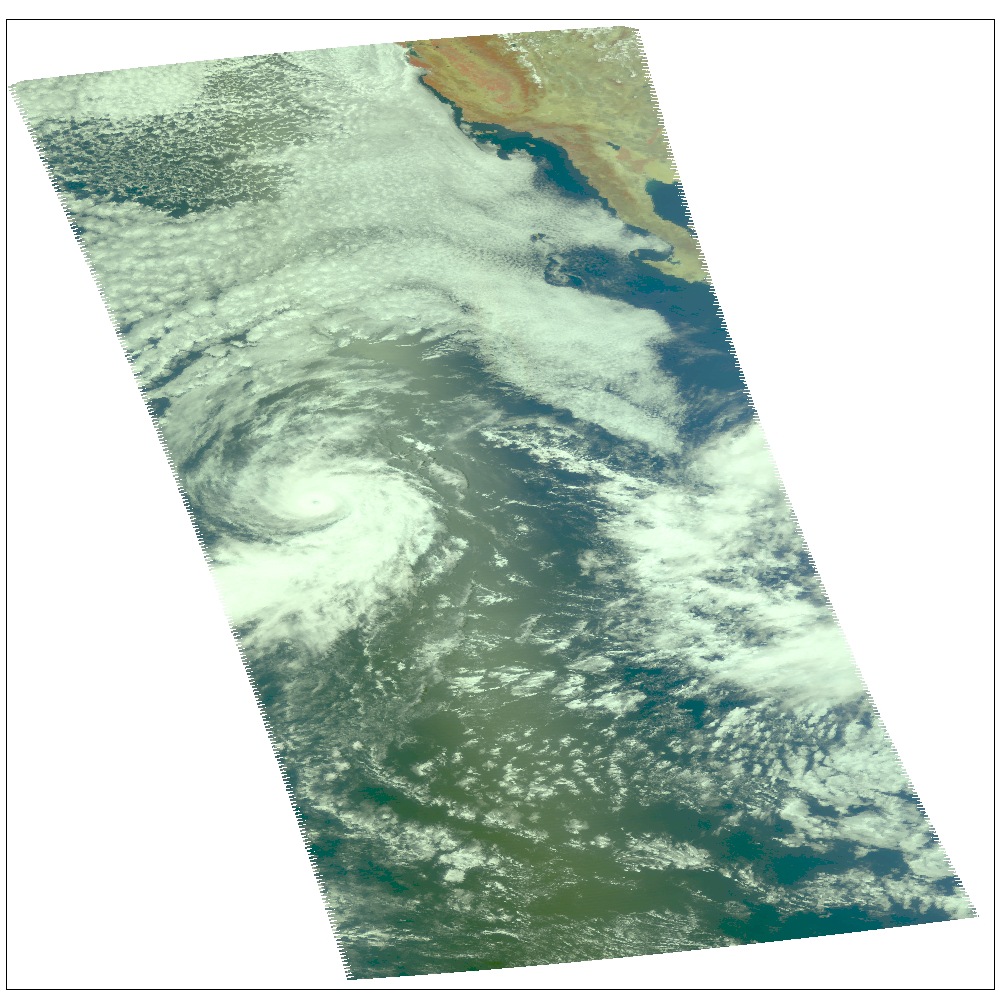

Hurricane Darby off the Pacific Coast of Mexico

Hurricane Darby as observed by NASA’s spaceborne Atmospheric Infrared Sounder (AIRS). This daylight image of Hurricane Darby on July 28 was made with the visible sensor in the AIRS instrument suite. After reaching sustained winds on July 27 of 100 knots (115 mph) with gusts to 120 knots (138 mph), the intensity of the storm is now lowered to 75 knots (86 mph). Located in the eastern north Pacific Ocean located about 1,165 miles west-southwest of the southern tip of Baja California, the storm continues its west/northwest path at 14 knots (16mph). Figure 1 is a daylight snapshot from AIRS visible/near-infrared sensor before Darby became a tropical storm. Darby is in the upper right-hand corner. Circulation is not apparent because the storm was not organized sufficiently to allow the nascent eye to appear. At this time, winds were approximately 35 mph. Figure 2 is an AIRS infrared image. Darby falls on the edge of two AIRS data granules, which have been “stitched” together in this image. Storm intensity is lowered to 75 knots (86 mph), down from 100 knots (115 mph).

Frame from July 27 movie, slicing down the atmosphere with the AIRS infrared sensor

The major contribution to radiation (infrared light) that AIRS infrared channels sense comes from different levels in the atmosphere, depending upon the channel wavelength. To create the movies, a set of AIRS infrared channels were selected which probe the atmosphere at progressively deeper levels. If there were no clouds, the color in each frame would be nearly uniform until the Earth’s surface is encountered. The tropospheric air temperature warms at a rate of 6 K (about 11 F) for each kilometer of descent toward the surface. Thus the colors would gradually change from cold to warm as the movie progresses.

Clouds block the infrared radiation. Thus wherever there are clouds we can penetrate no deeper in infrared. The color remains fixed as the movie progresses, for that area of the image is “stuck” to the cloud top temperature. The coldest temperatures around 220 K (about -65 F) come from altitudes of about 10 miles.

We therefore see in a ‘surface channel’ at the end of the movie, signals from clouds as cold as 220 K and from Earth’s surface at 310 K (about 100 F). The very coldest clouds are seen in deep convection thunderstorms over land.

Movies

July 26 Spiral rain bands are visible

July 27 Spiral rain bands are visible, as well as water vapor stream coming in from the SW (band of convection cells leading to storm from lower right).

July 28 Darby is seen in the lower left, right on the edge of the AIRS data granule..

About AIRS
The Atmospheric Infrared Sounder, AIRS, in conjunction with the Advanced Microwave Sounding Unit, AMSU, senses emitted infrared and microwave radiation from Earth to provide a three-dimensional look at Earth’s weather and climate. Working in tandem, the two instruments make simultaneous observations all the way down to Earth’s surface, even in the presence of heavy clouds. With more than 2,000 channels sensing different regions of the atmosphere, the system creates a global, three-dimensional map of atmospheric temperature and humidity, cloud amounts and heights, greenhouse gas concentrations, and many other atmospheric phenomena. Launched into Earth orbit in 2002, the AIRS and AMSU instruments fly onboard NASA’s Aqua spacecraft and are managed by NASA’s Jet Propulsion Laboratory in Pasadena, Calif., under contract to NASA. JPL is a division of the California Institute of Technology in Pasadena.

Credit: NASA/JPL